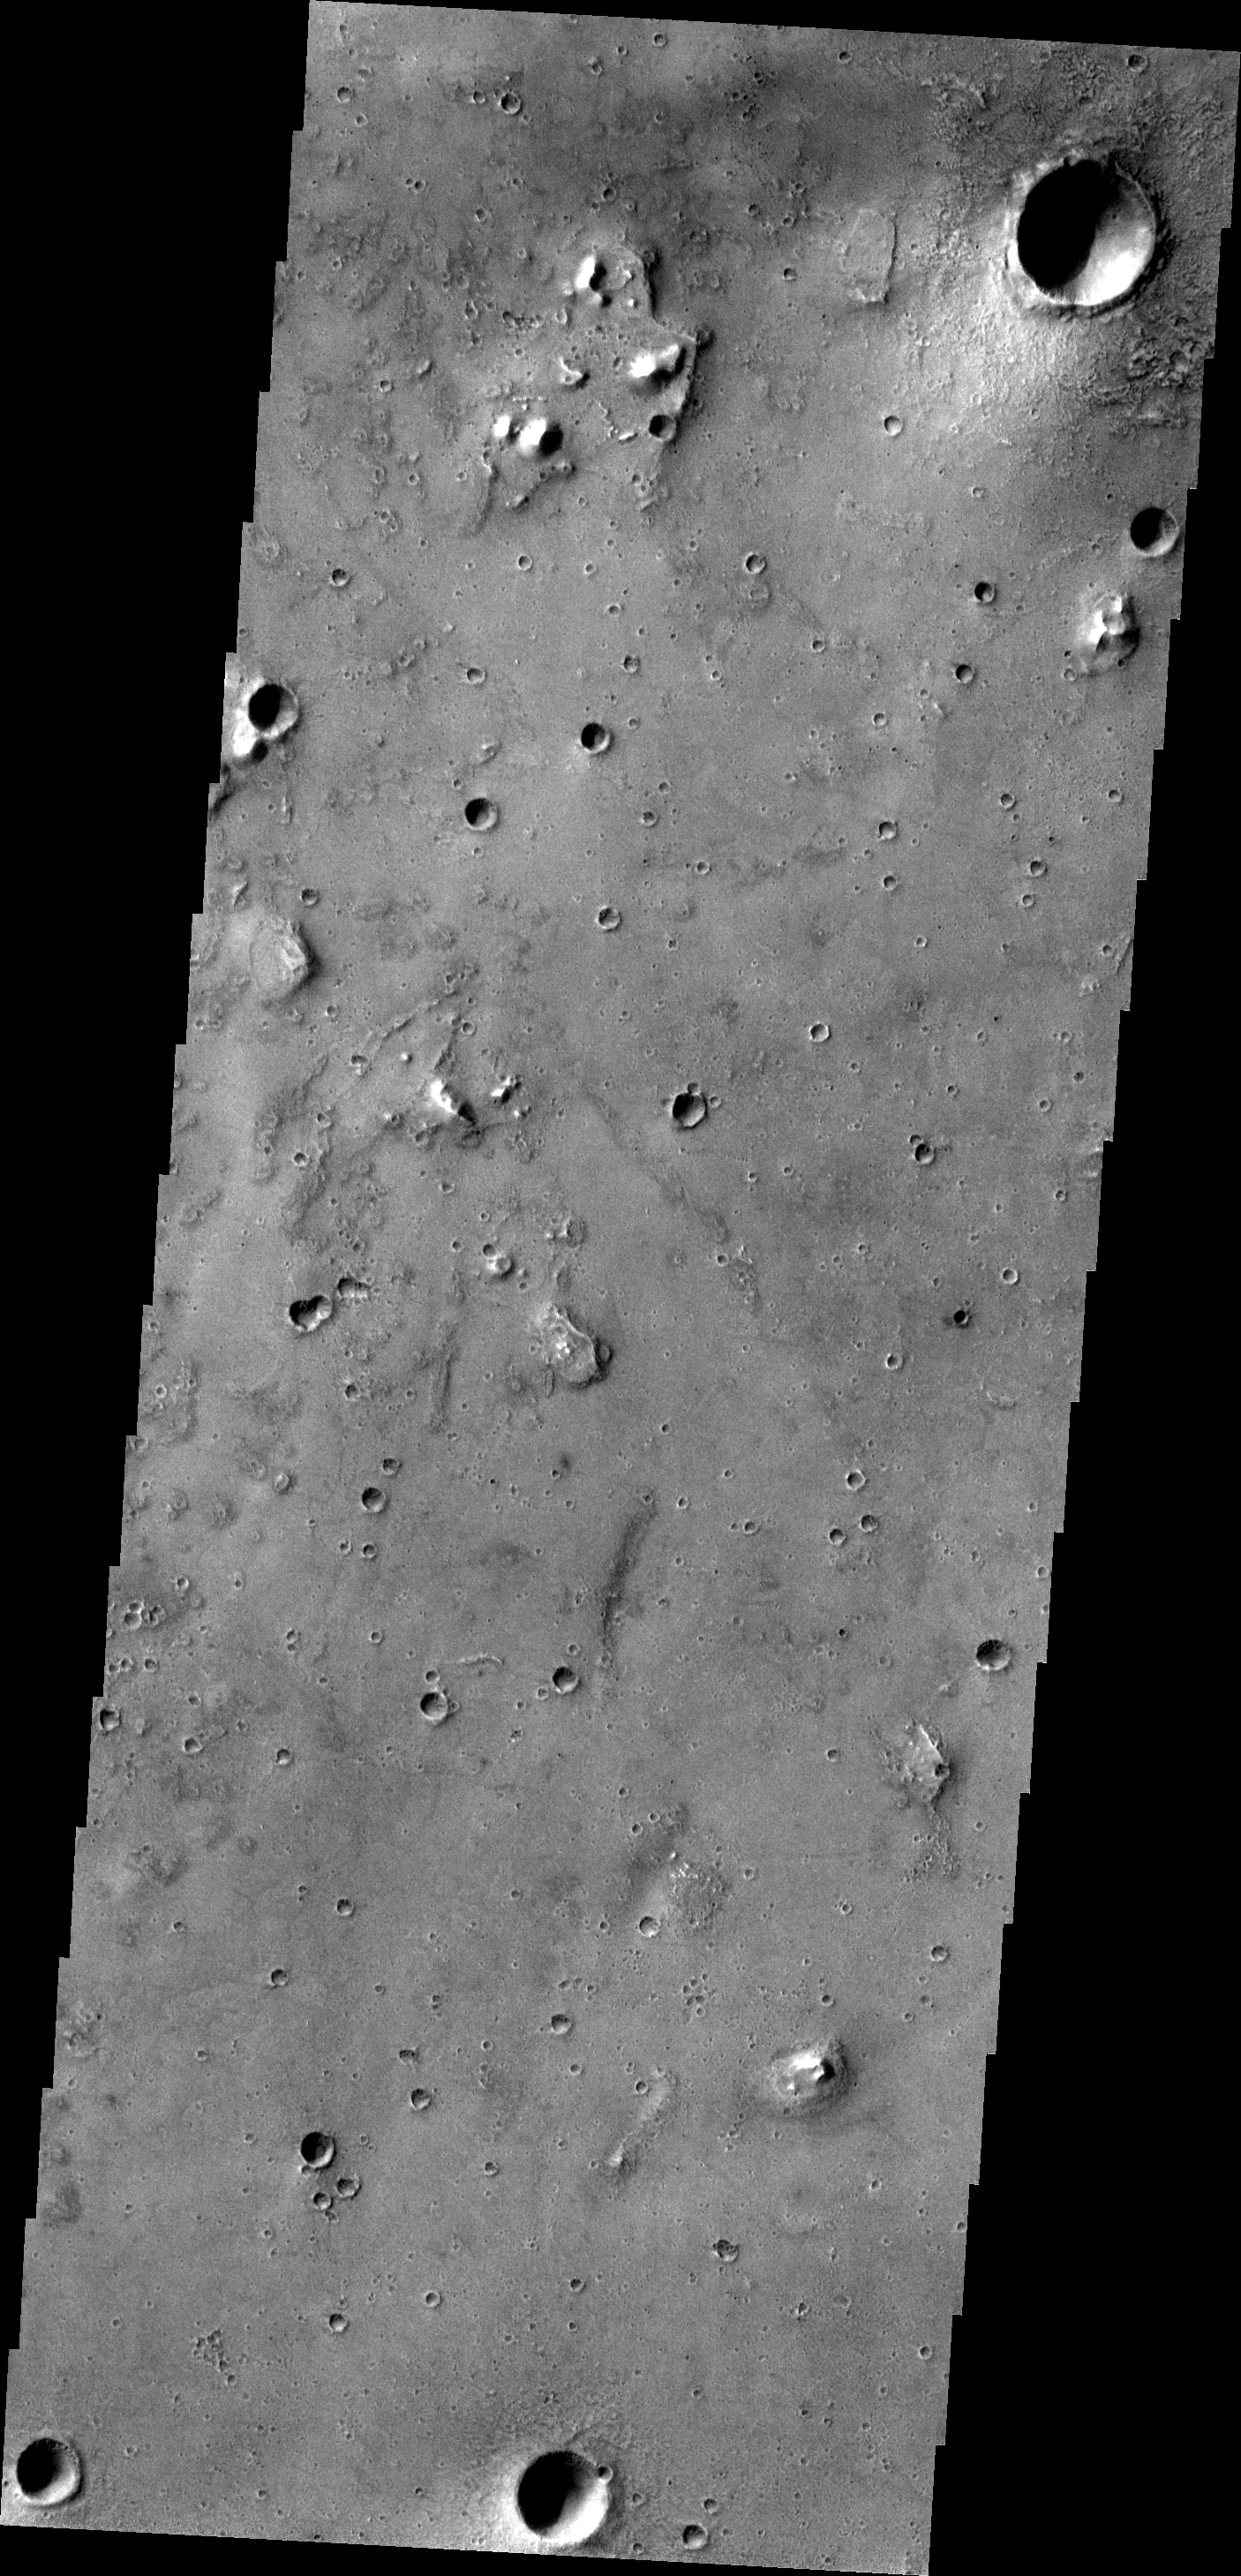

The Martian, Part 1: Acidalia Planitia

All this week, the THEMIS Image of the Day is following on the real Mars the path taken by fictional astronaut Mark Watney, stranded on the Red Planet in the book and movie, The Martian.

Today’s image shows a small portion of Acidalia Planitia, a largely flat plain that is part of Mars’ vast northern lowlands. Scientists are debating the likelihood that the northern plains once contained a large ocean or other bodies of water, probably ice-covered.

In the story, Acidalia Planitia is the landing site for a human expedition to Mars. After a dust storm damages the crew habitat and apparently kills Watney, the remaining crew abandon the expedition and leave for Earth. Watney however is still alive, and to save himself he must journey nearly 4,000 kilometers (2,500 miles) east to Schiaparelli Crater, where a rescue rocket awaits.

Credit: NASA/JPL-Caltech/ASU